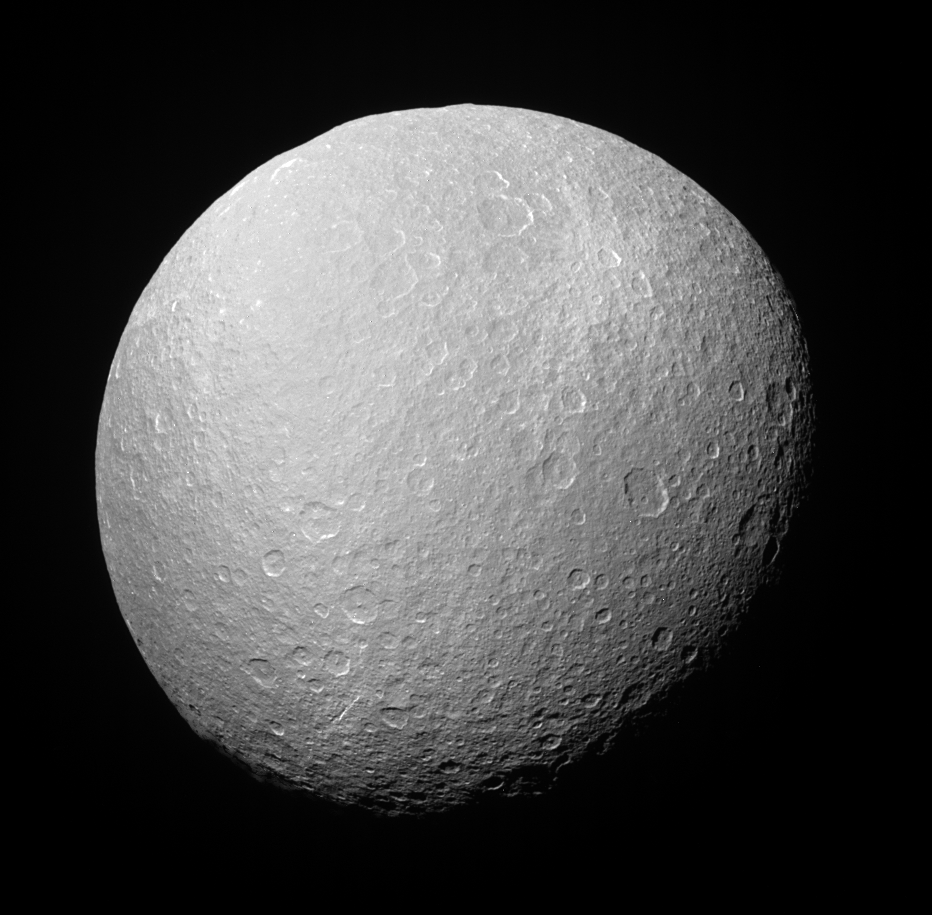

Above Rhea’s South Pole

Cassini looks upward at the south polar region on Rhea during a recent distant encounter. Rhea’s icy surface is so heavily saturated with impact craters that the moon’s limb, or edge, has a rugged, bumpy appearance. Rhea is 1,528 kilometers (949 miles) across.

The bright splotch seen here near the upper right is impact material (or ejecta) from a relatively fresh crater (see PIA06648 for another view of this bright feature).

The image was taken with the Cassini spacecraft narrow-angle camera on July 14, 2005, at a distance of approximately 342,000 kilometers (212,000 miles) from Rhea and at a Sun-Rhea-spacecraft, or phase, angle of 36 degrees. The image was obtained using a filter sensitive to wavelengths of infrared light centered at 298 nanometers. The image scale is 2 kilometers (1 mile) per pixel.

The Cassini-Huygens mission is a cooperative project of NASA, the European Space Agency and the Italian Space Agency. The Jet Propulsion Laboratory, a division of the California Institute of Technology in Pasadena, manages the mission for NASA’s Science Mission Directorate, Washington, D.C. The Cassini orbiter and its two onboard cameras were designed, developed and assembled at JPL. The imaging team is based at the Space Science Institute, Boulder, Colo.

Credit: NASA/JPL/Space Science Institute